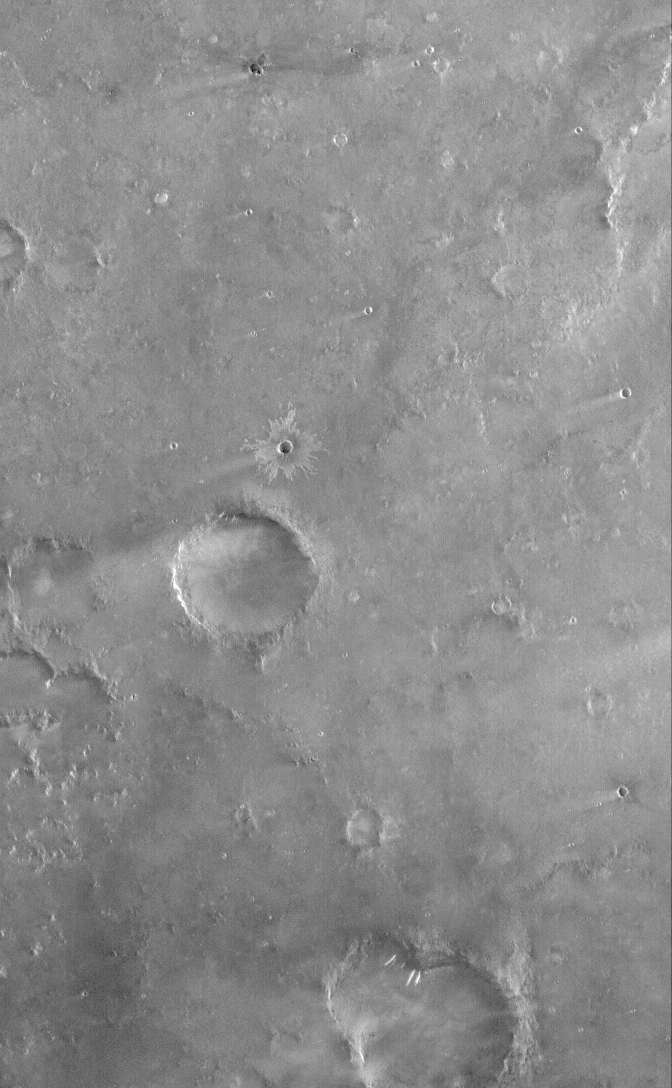

Syrtis Plain

12 July 2006
This Mars Global Surveyor (MGS) Mars Orbiter Camera (MOC) image shows terrain southwest of Meroe Patera in Syrtis Major Planum, Mars. Wind streaks formed in the lee — i.e., the downwind side — of impact craters are common throughout the scene, including the small impact crater near the center of the image with light-toned ejecta radiating outward from its rim. Near the bottom (south) of the image, three light-toned slope streaks, created by dry mass movements of dust, extend down the sloping side walls of two overlapping impact craters.

Location near: 5.3°N, 295.4°W
Image width: ~3 km (~1.9 mi)
Illumination from: lower left
Season: Northern Winter

Credit: NASA/JPL/Malin Space Science Systems